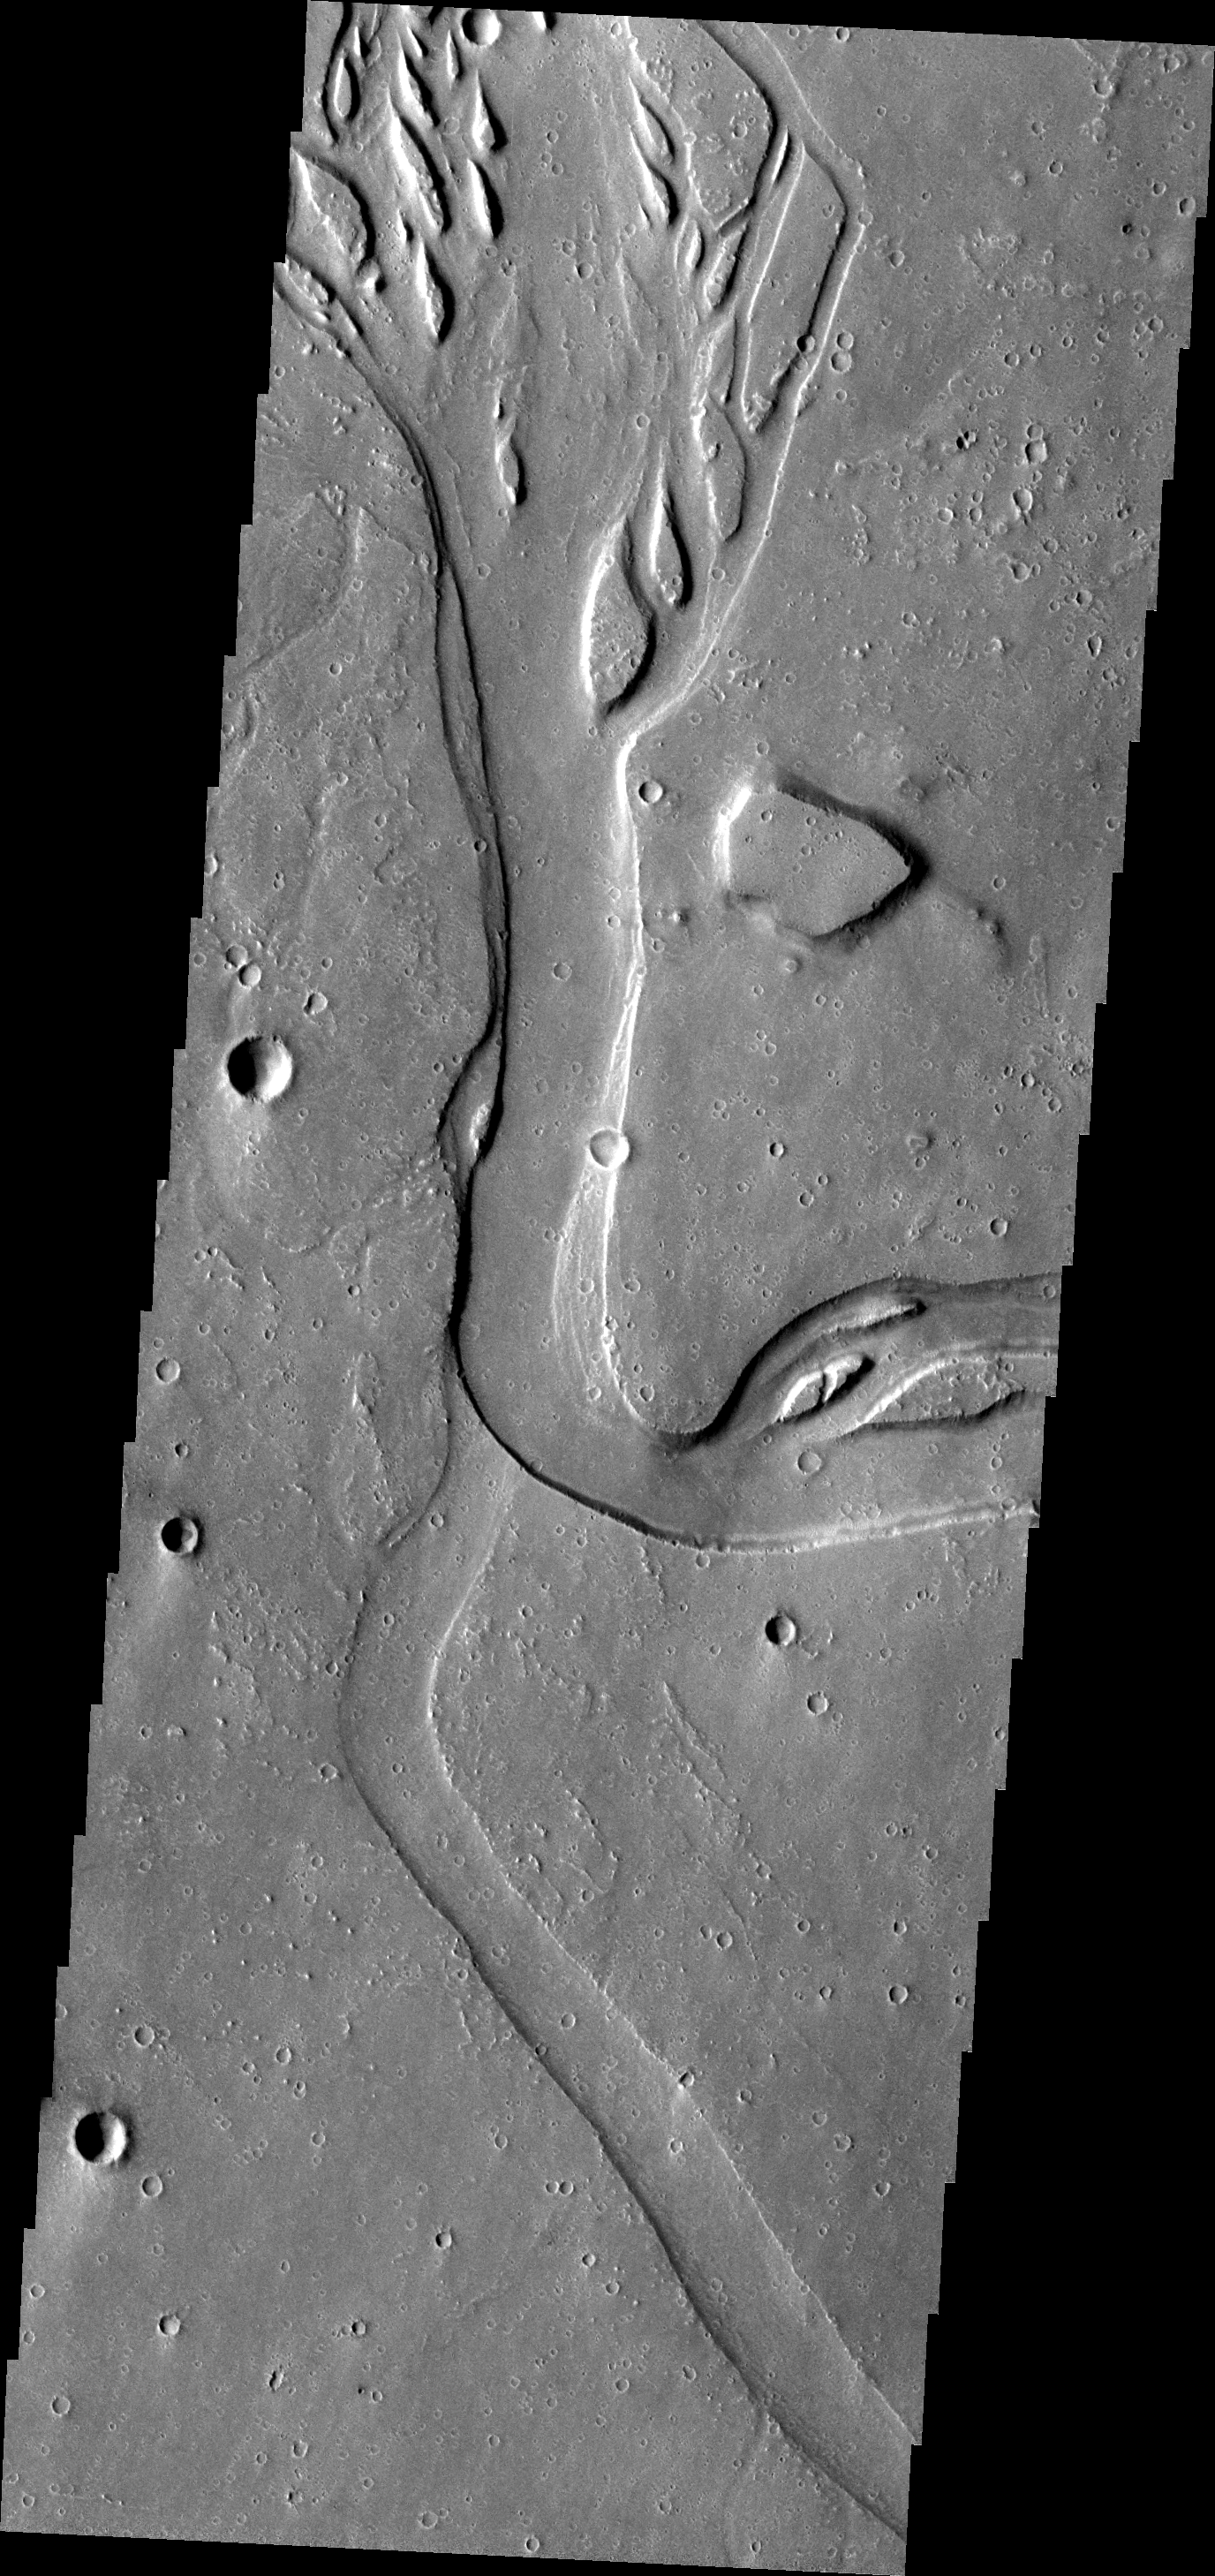

Hebrus Valles

This image shows a portion of Hebrus Valles. See also yesterday’s image for more of Hebrus Valles.

Image information: VIS instrument. Latitude 19.1N, Longitude 126.8E. 18 meter/pixel resolution.

Please see the THEMIS Data Citation Note for details on crediting THEMIS images.

Note: this THEMIS visual image has not been radiometrically nor geometrically calibrated for this preliminary release. An empirical correction has been performed to remove instrumental effects. A linear shift has been applied in the cross-track and down-track direction to approximate spacecraft and planetary motion. Fully calibrated and geometrically projected images will be released through the Planetary Data System in accordance with Project policies at a later time.

NASA’s Jet Propulsion Laboratory manages the 2001 Mars Odyssey mission for NASA’s Office of Space Science, Washington, D.C. The Thermal Emission Imaging System (THEMIS) was developed by Arizona State University, Tempe, in collaboration with Raytheon Santa Barbara Remote Sensing. The THEMIS investigation is led by Dr. Philip Christensen at Arizona State University. Lockheed Martin Astronautics, Denver, is the prime contractor for the Odyssey project, and developed and built the orbiter. Mission operations are conducted jointly from Lockheed Martin and from JPL, a division of the California Institute of Technology in Pasadena.

Credit: NASA/JPL/ASU